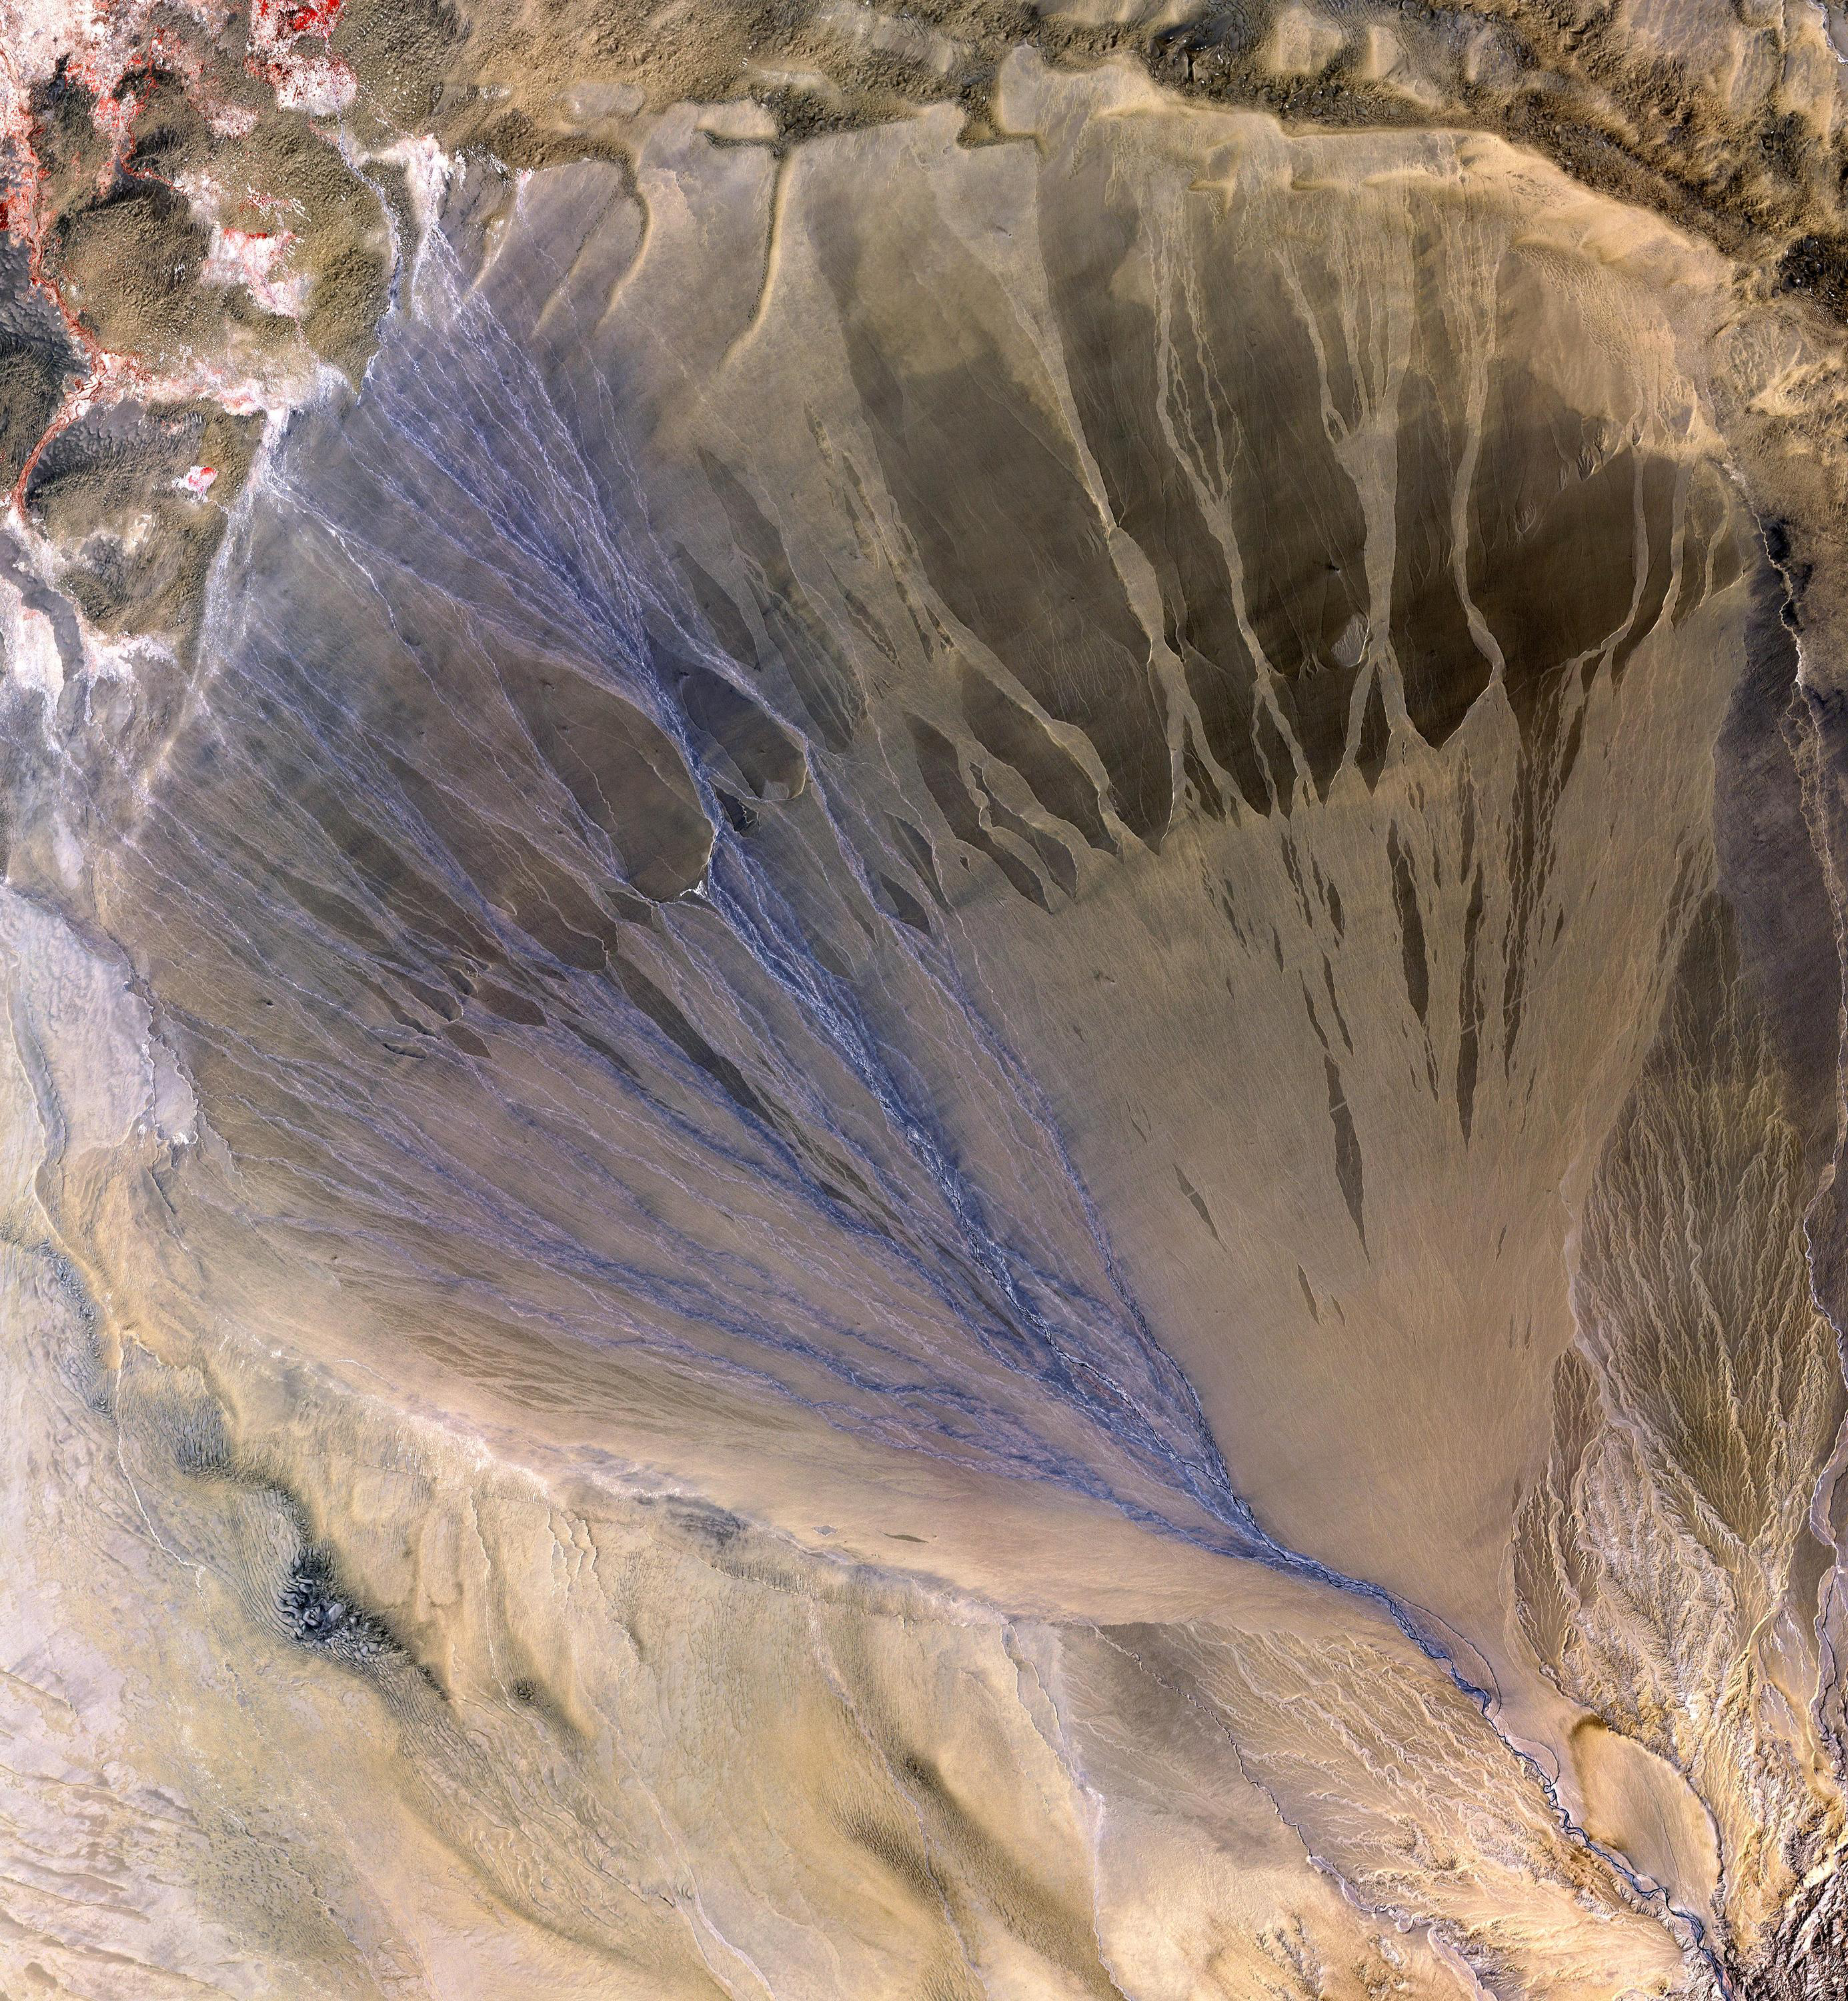

Alluvial Fan, China

A vast alluvial fan blossoms across the desolate landscape between the Kunlun and Altun mountain ranges that form the southern border of the Taklimakan Desert in China’s XinJiang Province. The left side is the active part of the fan, and appears blue from water currently flowing in the many small streams.

The image was acquired May 2, 2002, covers an area of 56.6 x 61.3 km, and is centered near 37.4 degrees north, 84.3 degrees east.

With its 14 spectral bands from the visible to the thermal infrared wavelength region and its high spatial resolution of 15 to 90 meters (about 50 to 300 feet), ASTER images Earth to map and monitor the changing surface of our planet.

ASTER is one of five Earth-observing instruments launched December 18, 1999, on NASA’s Terra satellite. The instrument was built by Japan’s Ministry of Economy, Trade and Industry. A joint U.S./Japan science team is responsible for validation and calibration of the instrument and the data products.

The broad spectral coverage and high spectral resolution of ASTER provides scientists in numerous disciplines with critical information for surface mapping and monitoring of dynamic conditions and temporal change. Example applications are: monitoring glacial advances and retreats; monitoring potentially active volcanoes; identifying crop stress; determining cloud morphology and physical properties; wetlands evaluation; thermal pollution monitoring; coral reef degradation; surface temperature mapping of soils and geology; and measuring surface heat balance.

The U.S. science team is located at NASA’s Jet Propulsion Laboratory, Pasadena, Calif. The Terra mission is part of NASA’s Science Mission Directorate.

Credit: NASA/GSFC/METI/ERSDAC/JAROS, and U.S./Japan ASTER Science Team